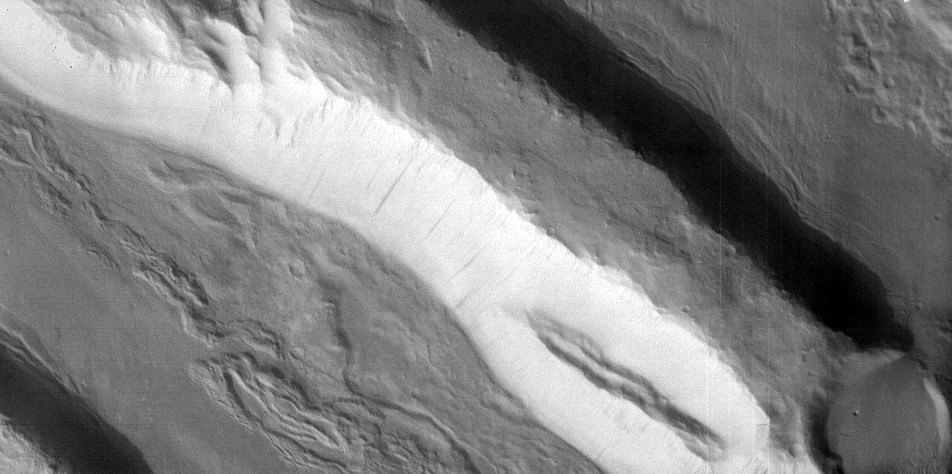

Acheron Fossae in Visible Light

This visible-light image, taken by the thermal emission imaging system’s camera on NASA’s 2001 Mars Odyssey spacecraft, shows the highly fractured, faulted and deformed Acheron Fossae region of Mars. The scarps visible in this image are approximately one kilometer (3,300 feet) high, based on topography derived from the laser altimeter instrument on Mars Global Surveyor.

Dark streaks only 50 meters (164 feet) across can be seen on some of the cliff faces. These streaks may be formed when the pervasive dust mantle covering this region gives way on steep slopes to create dust avalanches.

The image also shows impact craters as small as 500 meters (1,640 feet) in diameter, as well as smooth and textured plains.

Acheron Fossae is located 1,050 kilometers (650 miles) north of the large shield volcano Olympus Mons. This image covers an area about 18 by 9 kilometers (11 by 6 miles) centered at 37 degrees north, 131 degrees west. North is to the top of this image, which was acquired on February 19,2002, at about 3:15 p.m. local Martian time.

NASA’s Jet Propulsion Laboratory manages the 2001 Mars Odyssey mission for NASA’s Office of Space Science, Washington, D.C. The thermal emission imaging system was provided by Arizona State University, Tempe. Lockheed Martin Astronautics, Denver, is the prime contractor for the project, and developed and built the orbiter. Mission operations are conducted jointly from Lockheed Martin and from JPL, a division of the California Institute of Technology in Pasadena.

Credit: NASA/JPL/Arizona State University